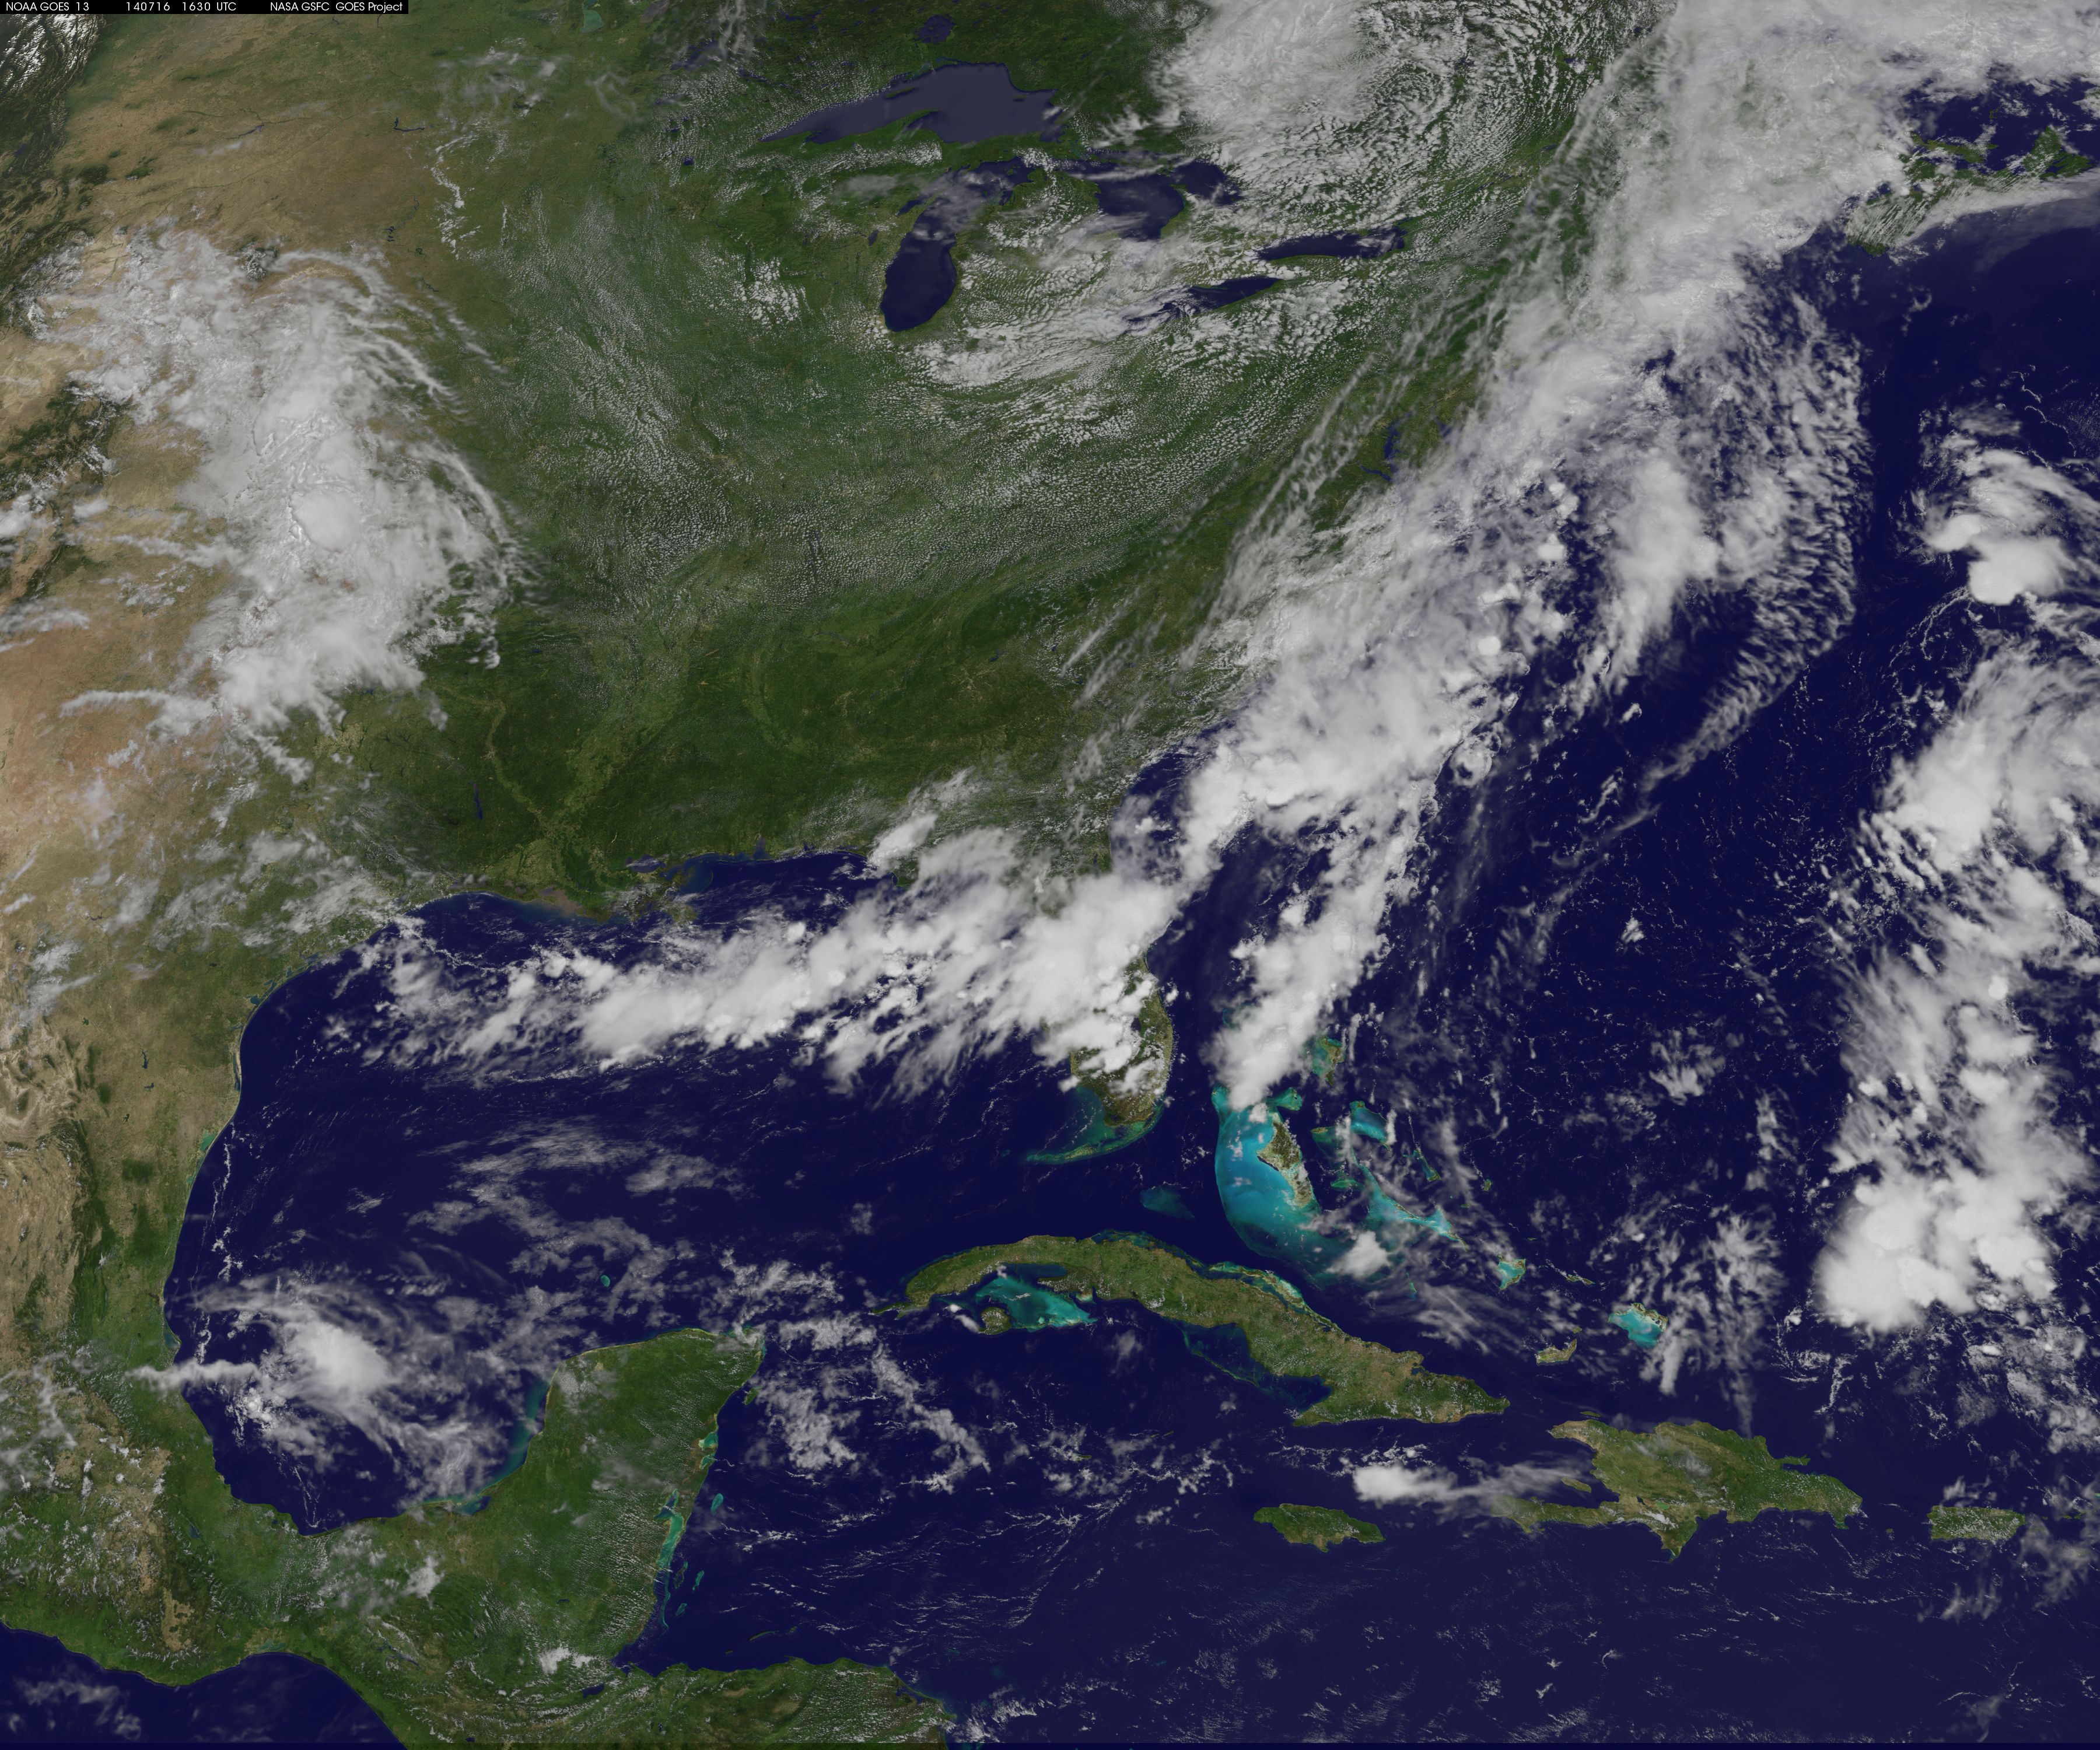

Cold Front Cools the Eastern U.S.

Summertime heat and humidity in the U.S. East Coast is on hold for a couple of days thanks to a cold front and that brought clouds, showers, thunderstorms, and some severe weather on July 16 to the coast. The National Oceanic and Atmospheric Administration (NOAA) noted that the dip in the jet stream will create below normal temperatures for most of the Central and Eastern U.S. for the next couple of days. NOAA's GOES-East satellite captured an image of the clouds associated with the cold front on July 16 at 1630 UTC (12:30 p.m. EDT).The clouds follow the front which stretches from the Florida panhandle, across Florida and up the U.S. East Coast into eastern Canada. Along the front lie two areas of low pressure, one over eastern New England, and the other offshore from South Carolina. Both of those low pressure areas are associated with additional cloudiness along the front. GOES satellites are managed by NOAA. The image was created by the NASA/NOAA GOES Project at NASA's Goddard Space Flight Center in Greenbelt, Maryland. GOES satellites provide the kind of continuous monitoring necessary for intensive data analysis. Geostationary describes an orbit in which a satellite is always in the same position with respect to the rotating Earth. This allows GOES to hover continuously over one position on Earth's surface, appearing stationary. As a result, GOES provide a constant vigil for the atmospheric "triggers" for severe weather conditions such as tornadoes, flash floods, hail storms and hurricanes.

Credit: NASA/NOAA GOES Project, Text: Rob Gutro